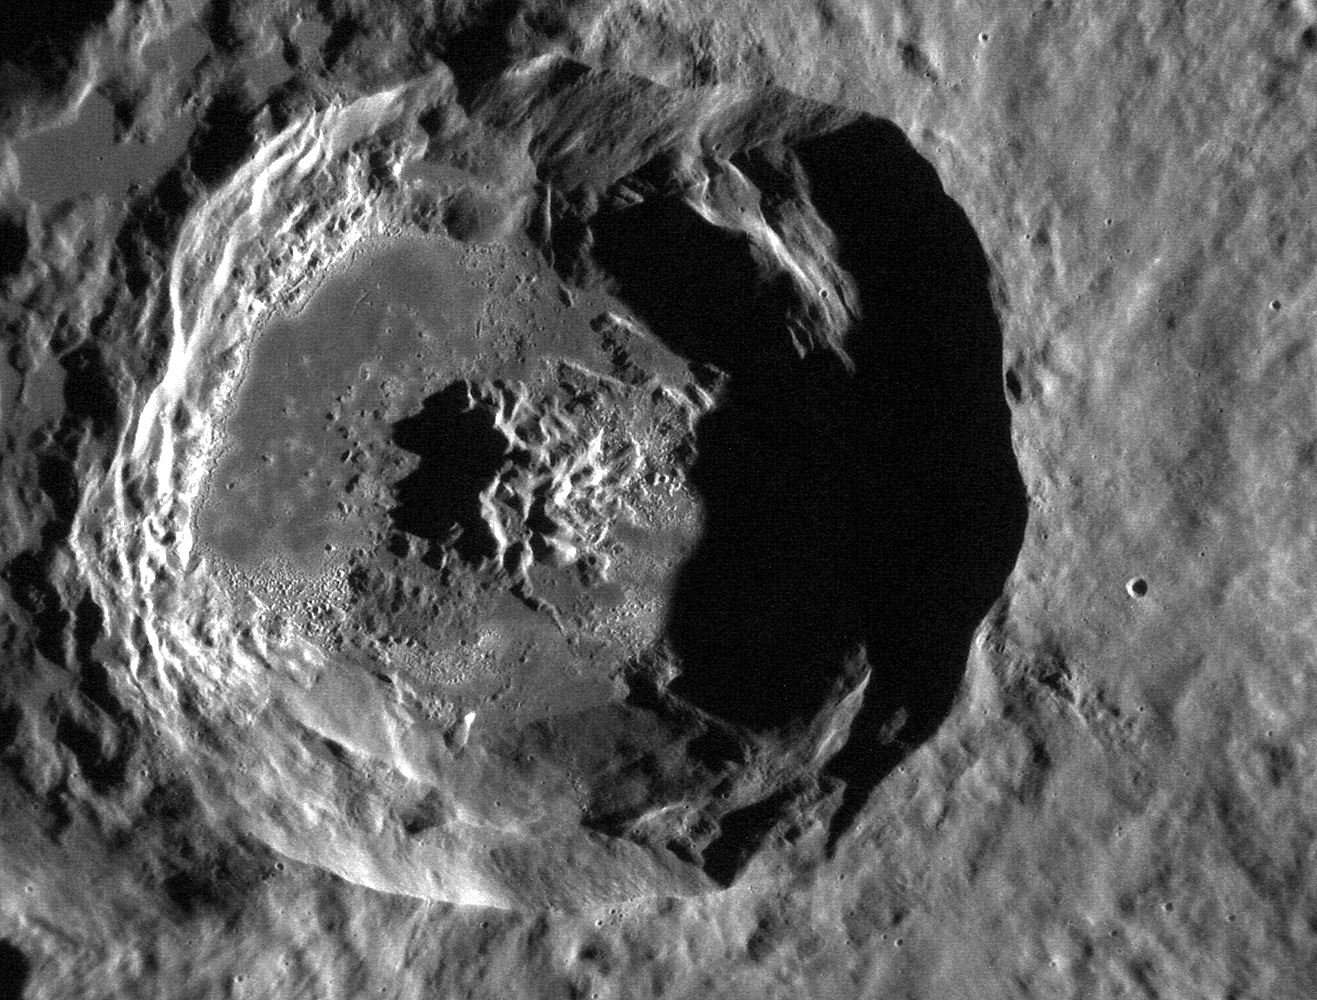

MESSENGER View of Mercury's Caloris Basin

NASA image acquired October 28, 2011 This stunning, and as of yet unnamed, crater lies within the Caloris basin. Its floor provides another example of the beautiful "hollows" found on Mercury and has an etched appearance similar to that found in the crater Tyagaraja. This image was acquired as a high-resolution targeted observation. Targeted observations are images of a small area on Mercury's surface at resolutions much higher than the 250-meter/pixel (820 feet/pixel) morphology base map or the 1-kilometer/pixel (0.6 miles/pixel) color base map. It is not possible to cover all of Mercury's surface at this high resolution during MESSENGER's one-year mission, but several areas of high scientific interest are generally imaged in this mode each week. The MESSENGER spacecraft is the first ever to orbit the planet Mercury, and the spacecraft's seven scientific instruments and radio science investigation are unraveling the history and evolution of the Solar System's innermost planet. Visit the Why Mercury? section of this website to learn more about the key science questions that the MESSENGER mission is addressing. During the one-year primary mission, MDIS is scheduled to acquire more than 75,000 images in support of MESSENGER's science goals.

Credit: NASA/Johns Hopkins University Applied Physics Laboratory/Carnegie Institution of Washington